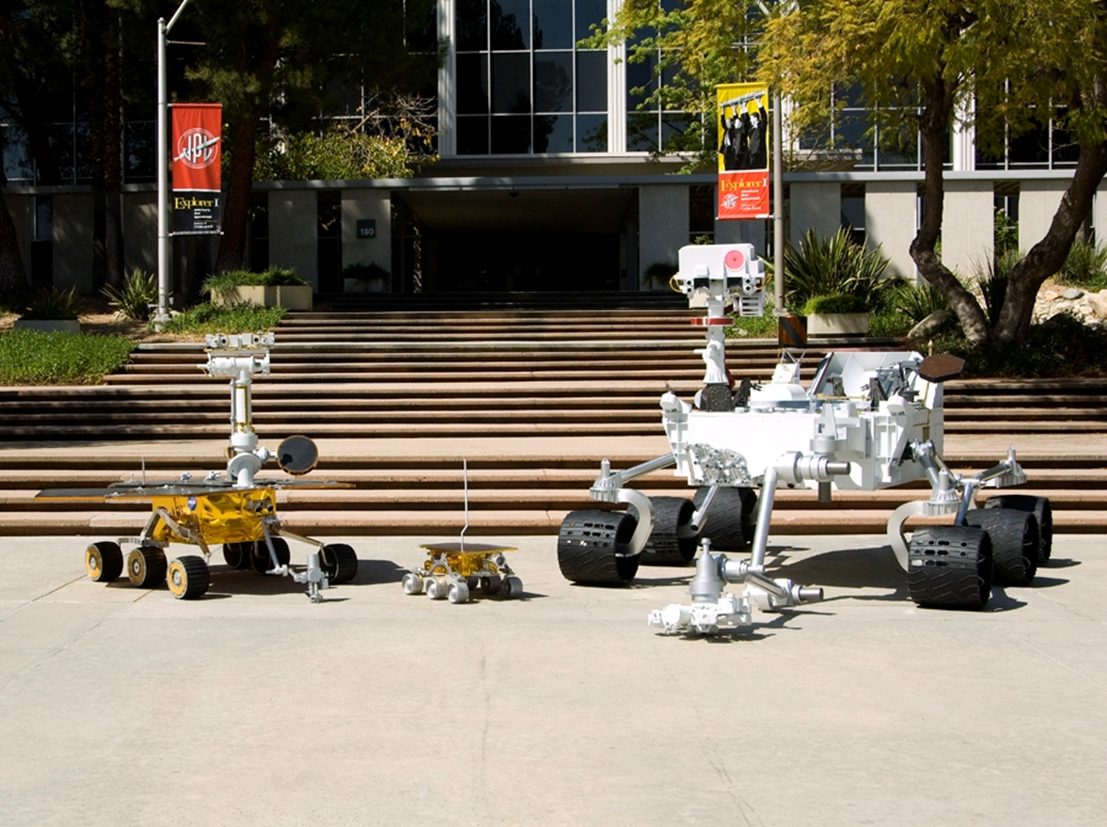

Newest is Biggest: Three Generations of NASA Mars Rovers

Full-scale models of three generations of NASA Mars rovers show the increase in size from the Sojourner rover of the Mars Pathfinder project that landed on Mars in 1997 (center), to the twin Mars Exploration Rovers Spirit and Opportunity that landed in 2004 (left), to the Mars Science Laboratory rover for a mission to land in 2012 (right).

The Mars Science Laboratory rover is about 9 feet wide, 10 feet long (not counting its robotic arm) and 7 feet tall.

The Mars Science Laboratory rover will have a mass of about 875 kilograms (1,929 pounds), compared with 174 kilograms (384 pounds) for each of the Mars Exploration Rovers and with 11 kilograms (24 pounds) for Sojourner. The main reason for the growth is to carry a larger payload of science instruments: about 83 kilograms (183 pounds) for the Mars Science Laboratory rover compared with 16 kilograms (35 pounds) for the Mars Exploration Rover and 1.4 kilograms (3 pounds) for Sojourner.

This image was taken in May 2008 at NASA’s Jet Propulsion Laboratory, Pasadena, Calif., which has built the real Mars rovers and managed the rover missions for NASA’s Science Mission Directorate, Washington. JPL is a division of the California Institute of Technology.

Credit: NASA/JPL-Caltech